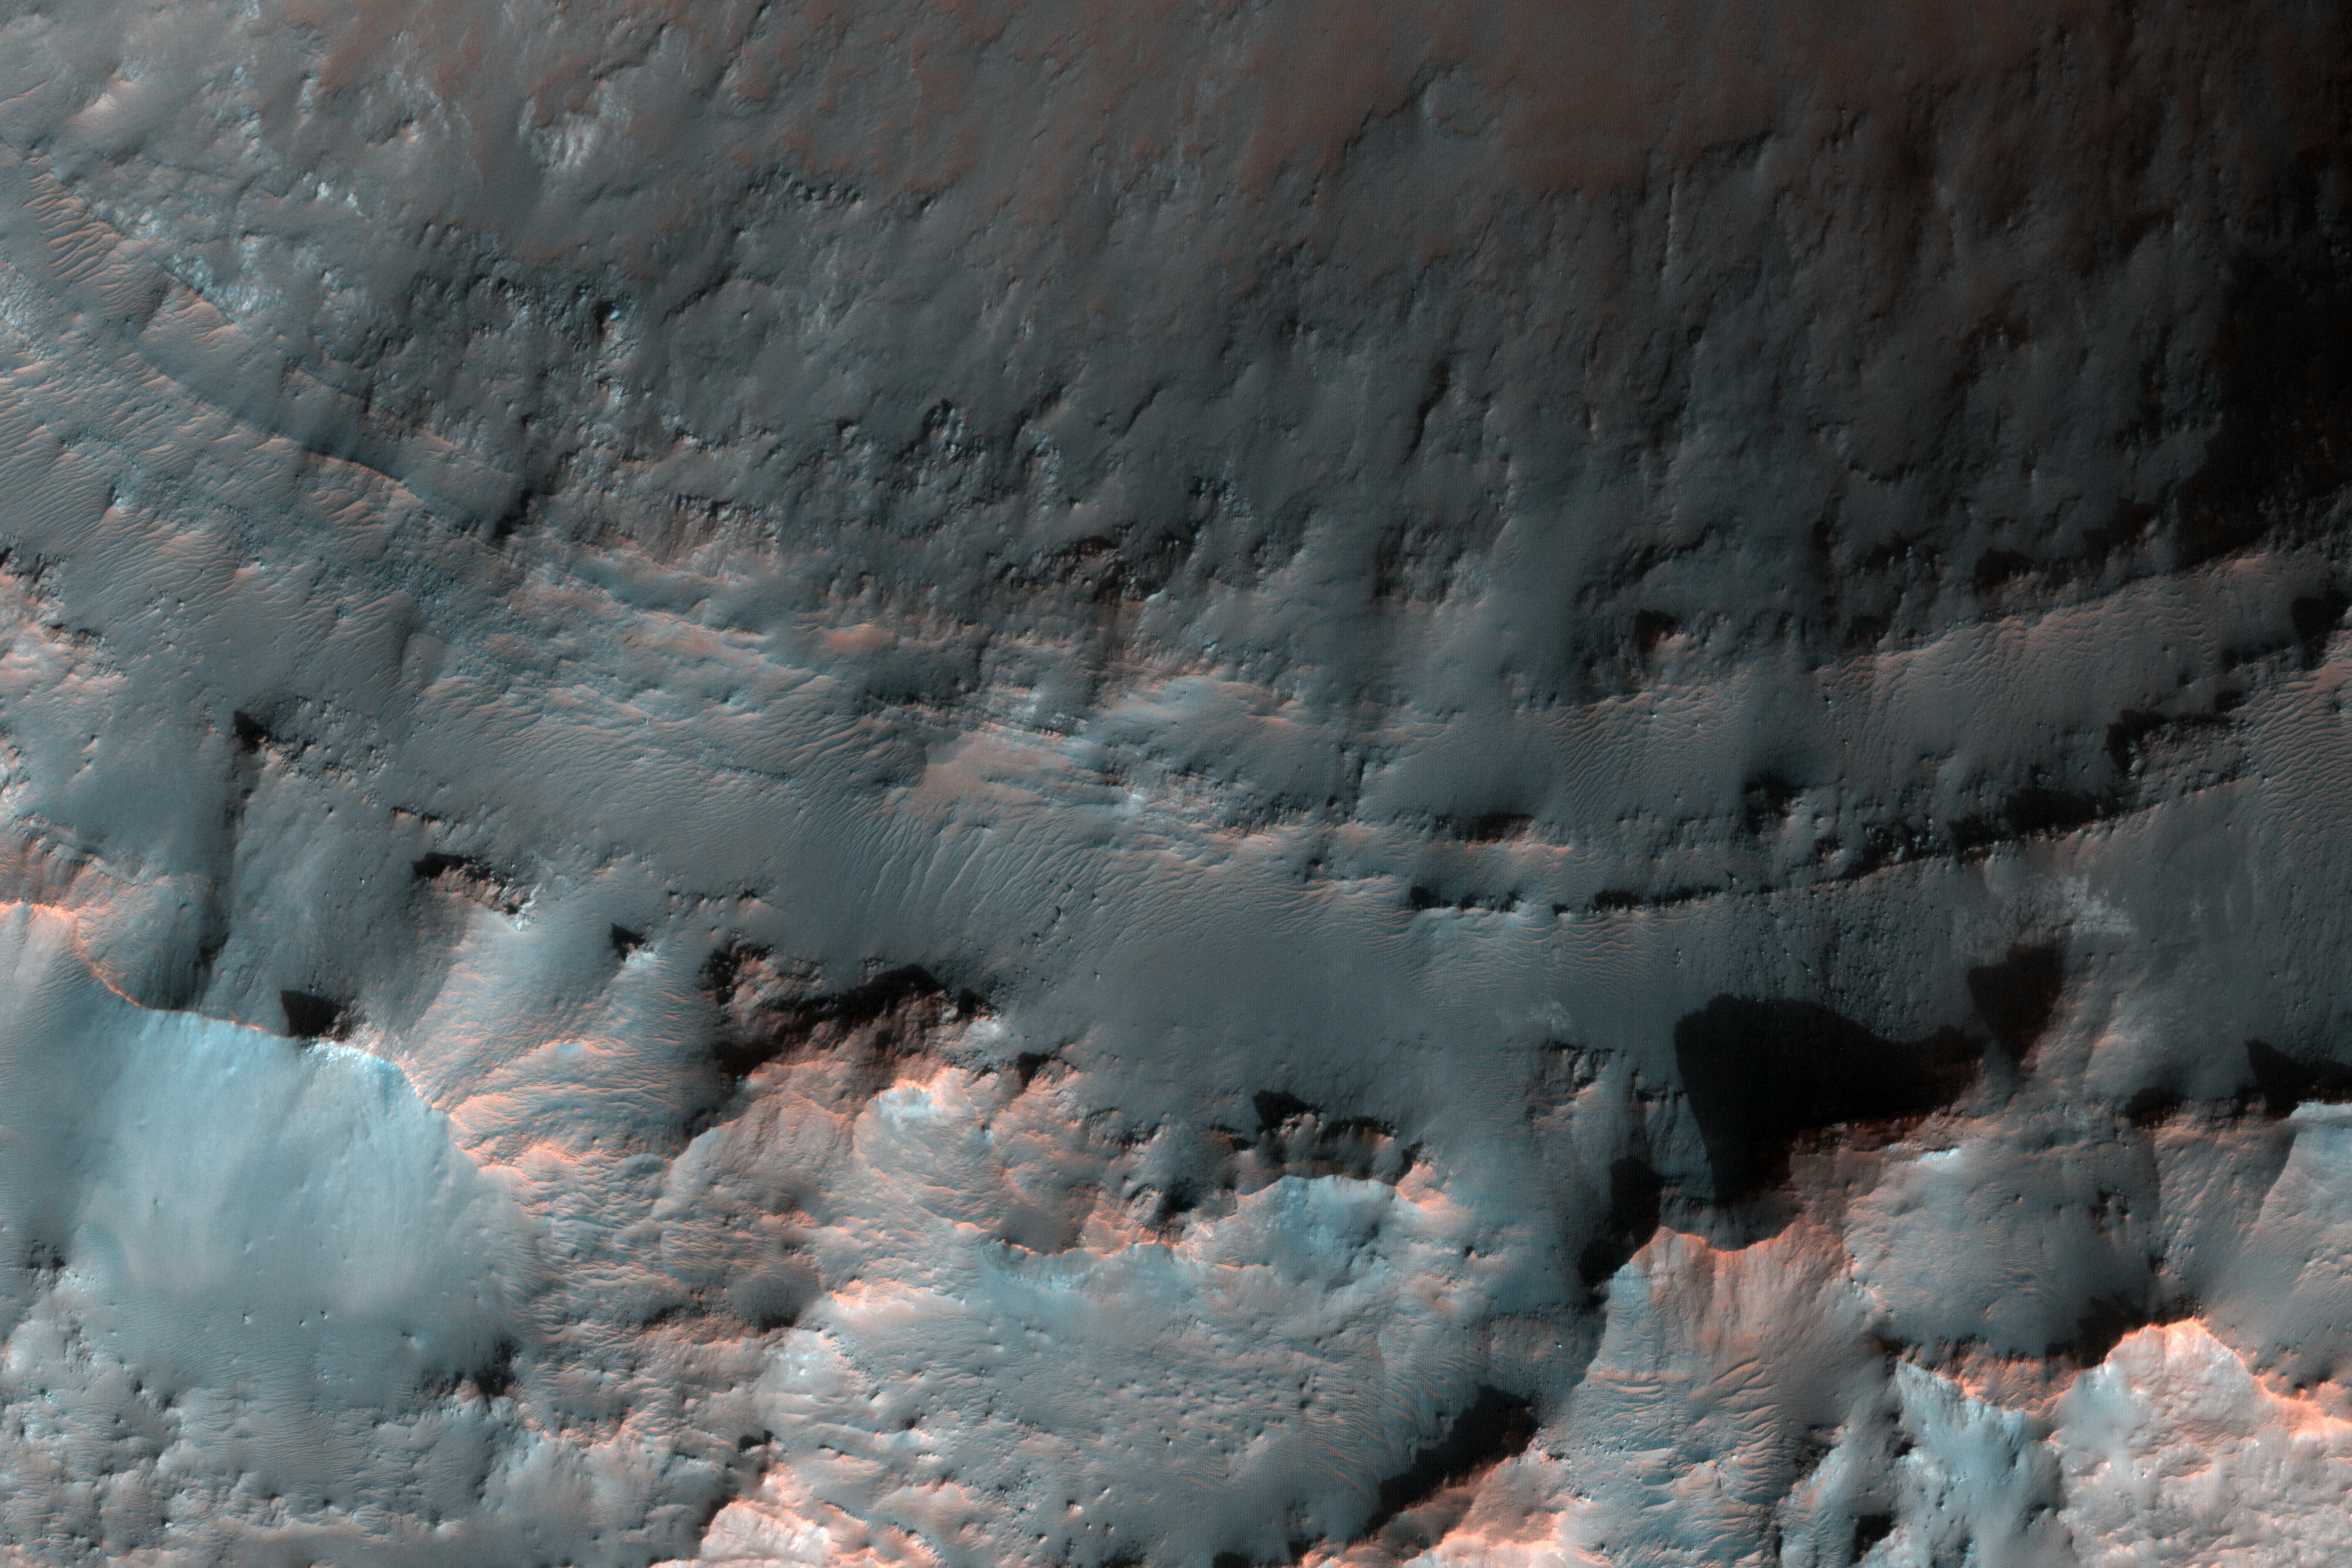

Crater with Exposed Layers

On Earth, geologists can dig holes and pull up core samples to find out what lies beneath the surface. On Mars, geologists cannot dig holes very easily themselves, but a process has been occurring for billions of years that has been digging holes for them: impact cratering.

Impact craters form when an asteroid, meteoroid, or comet crashes into a planet’s surface, causing an explosion. The energy of the explosion, and the resulting size of the impact crater, depends on the size and density of the impactor, as well as the properties of the surface it hits. In general, the larger and denser the impactor, the larger the crater it will form.

The impact crater in this image is a little less than 3 kilometers in diameter. The impact revealed layers when it excavated the Martian surface. Layers can form in a variety of different ways. Multiple lava flows in one area can form stacked sequences, as can deposits from rivers or lakes. Understanding the geology around impact craters and searching for mineralogical data within their layers can help scientists on Earth better understand what the walls of impact craters on Mars expose.

The University of Arizona, Tucson, operates HiRISE, which was built by Ball Aerospace & Technologies Corp., Boulder, Colo. NASA’s Jet Propulsion Laboratory, a division of Caltech in Pasadena, California, manages the Mars Reconnaissance Orbiter Project for NASA’s Science Mission Directorate, Washington.

Credit: NASA/JPL-Caltech/Univ. of Arizona